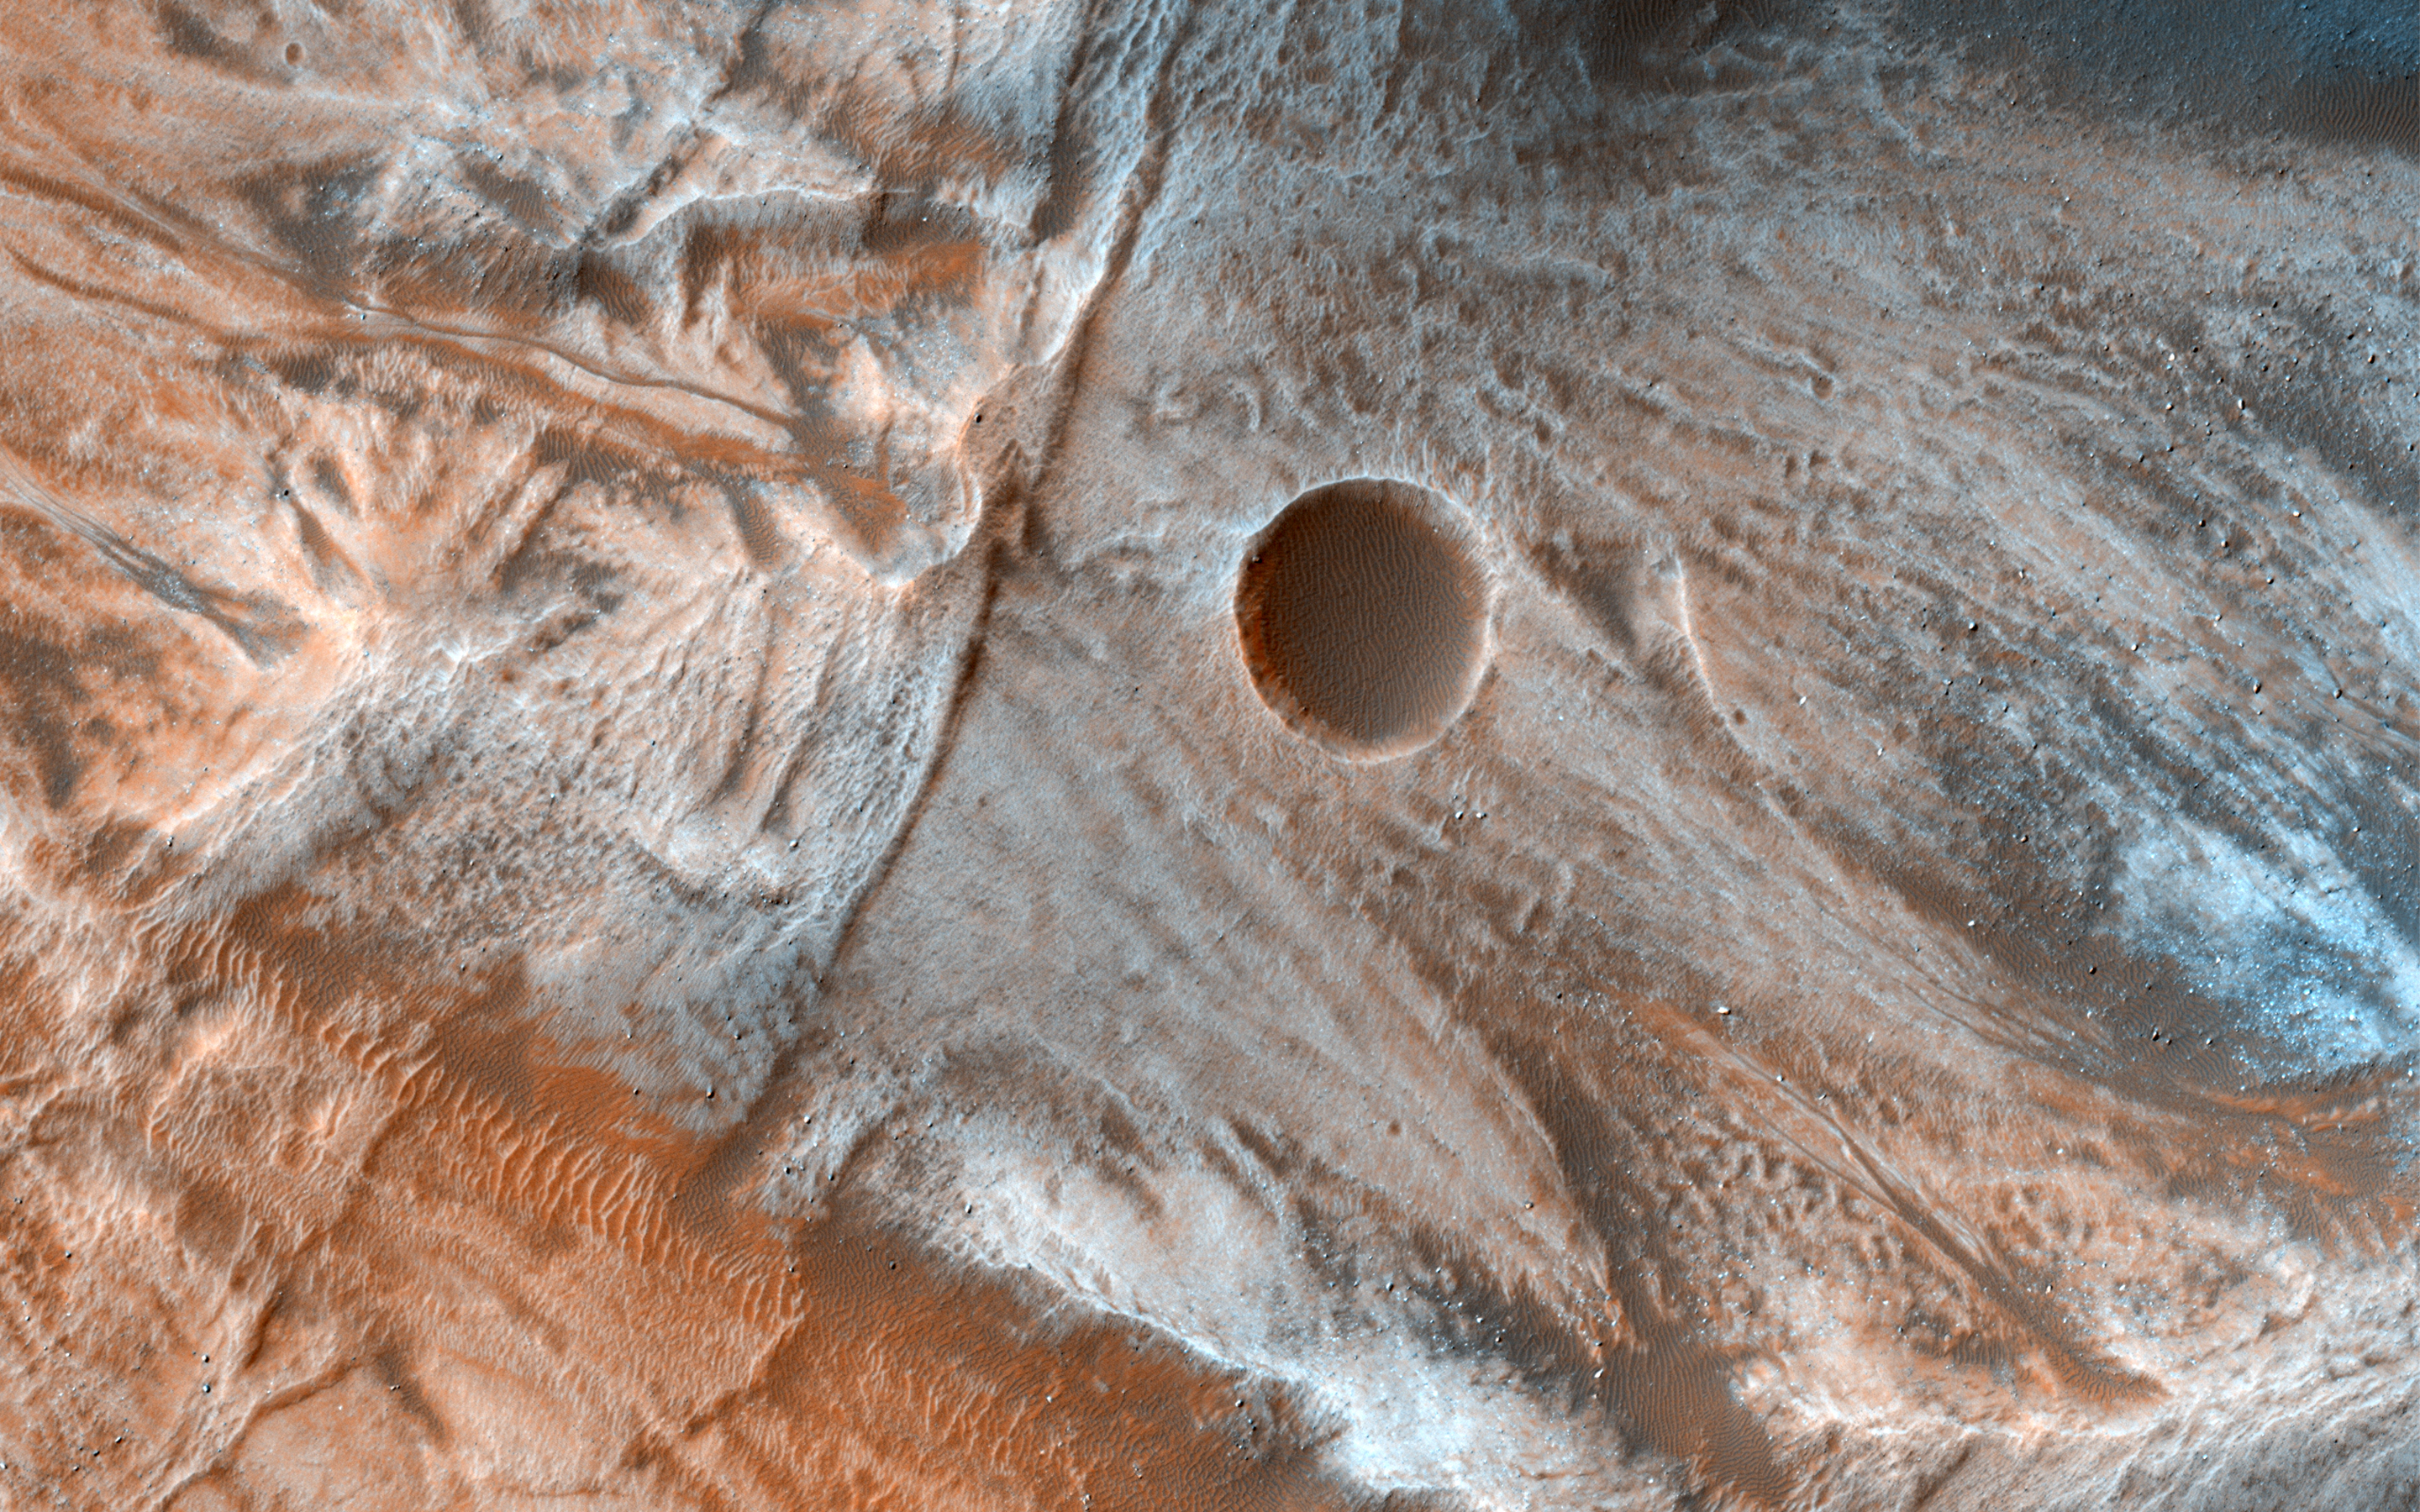

A Mass of Viscous Flow Features

Viscous, lobate flow features are commonly found at the bases of slopes in the mid-latitudes of Mars, and are often associated with gullies.

These features are bound by ridges that resemble terrestrial moraines, suggesting that these deposits are ice-rich, or may have been ice-rich in the past. The source of the ice is unclear, but there is some thought that it is deposited from the atmosphere during periods of high obliquity, also known as axial tilt.

The flow features in this image are particularly massive and the bounding scarps appear very high standing and are layered as well. Take a look at the stereo anaglyph for a 3D view.

The map is projected here at a scale of 25 centimeters (9.8 inches) per pixel. [The original image scale is 25.9 centimeters (10.2 inches) per pixel (with 1 x 1 binning); objects on the order of 82 centimeters (32.2 inches) across are resolved.] North is up.

This is a stereo pair with ESP_048979_1330.

The University of Arizona, Tucson, operates HiRISE, which was built by Ball Aerospace & Technologies Corp., Boulder, Colo. NASA’s Jet Propulsion Laboratory, a division of Caltech in Pasadena, California, manages the Mars Reconnaissance Orbiter Project for NASA’s Science Mission Directorate, Washington.

Credit: NASA/JPL-Caltech/Univ. of Arizona